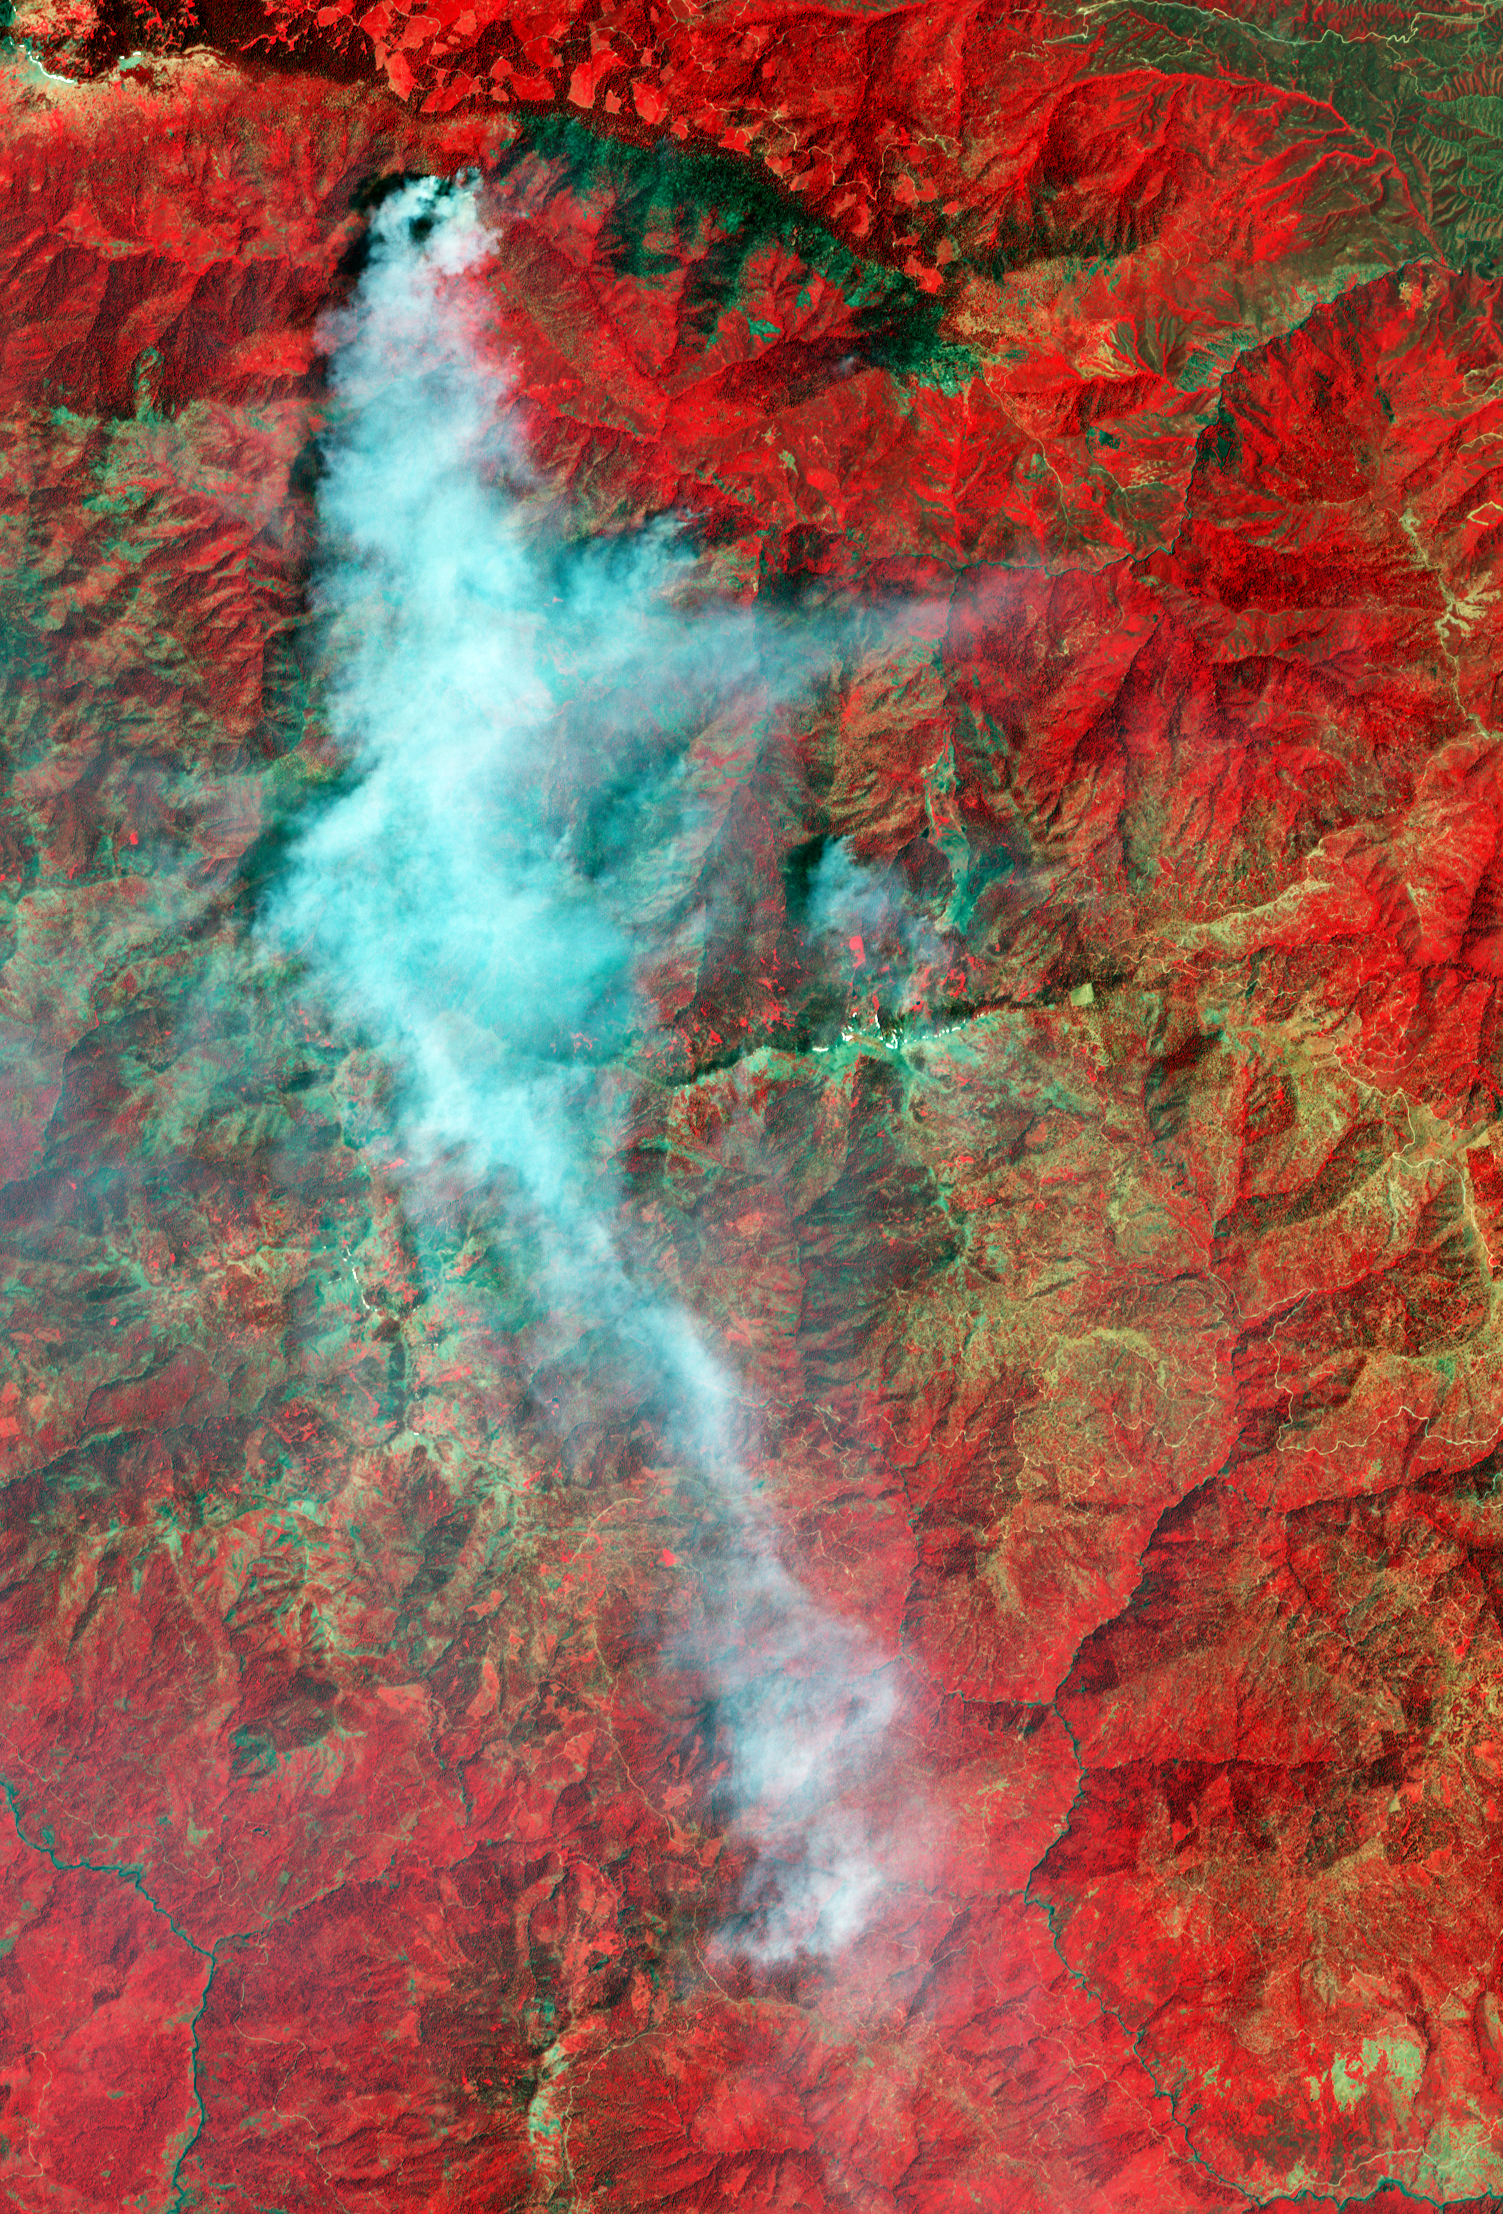

Yolla Bolly Complex Wildland Fire

The Yolla Bolly Complex Wildland Fire was started on June 21 by a lightning strike. As of July 11, it had burned 8,000 acres and was 65% contained. This is one of the numerous lightning-triggered blazes burning in northern California this summer. This false-color image was made from visible and infrared data collected by the Advanced Spaceborne Thermal Emission and Reflection Radiometer (ASTER) on NASA’s Terra satellite on July 6. The image centers on the largest of the fires. The burned area is charcoal-colored, while surrounding forest and other vegetation is red. Smoke is light blue-gray.

ASTER is one of five Earth-observing instruments launched December 18, 1999, on NASA’s Terra satellite. The instrument was built by Japan’s Ministry of Economy, Trade and Industry. A joint U.S./Japan science team is responsible for validation and calibration of the instrument and the data products.

The broad spectral coverage and high spectral resolution of ASTER provides scientists in numerous disciplines with critical information for surface mapping, and monitoring of dynamic conditions and temporal change. Example applications are: monitoring glacial advances and retreats; monitoring potentially active volcanoes; identifying crop stress; determining cloud morphology and physical properties; wetlands evaluation; thermal pollution monitoring; coral reef degradation; surface temperature mapping of soils and geology; and measuring surface heat balance.

The U.S. science team is located at NASA’s Jet Propulsion Laboratory, Pasadena, Calif. The Terra mission is part of NASA’s Science Mission Directorate.

Size: 22.5 by 33.2 kilometers (14 by 20.6 miles)
Location: 40.1 degrees North latitude, 122.9 degrees West longitude
Orientation: North at top
Image Data: ASTER bands 3, 2, and 1
Original Data Resolution: 15 meters (49 feet)
Dates Acquired: July 6, 2008

Credit: NASA/GSFC/METI/ERSDAC/JAROS, and U.S./Japan ASTER Science Team